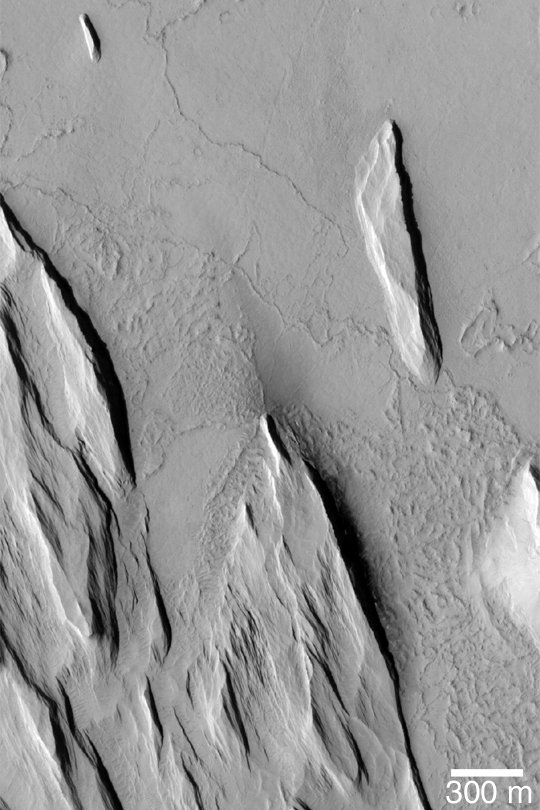

Yardangs and Exhumation

MGS MOC Release No. MOC2-359, 13 May 2003

This Mars Global Surveyor (MGS) Mars Orbiter Camera (MOC) image shows the results of wind erosion of a thick deposit of fine-grained, cemented material. The ridges oriented roughly from upper left to lower right (northwest to southeast) are called yardangs. Similar features occur in some of Earth’s desert regions. The flat surface with narrow, sinuous ridges at the top (north) end of the picture is interpreted to be an ancient lava plain that is being slowly revealed as the overlying materials are eroded away. This picture is located near 13.2°N, 159.9°W. Sunlight illuminates the scene from the left/lower left.

Credit: NASA/JPL/Malin Space Science Systems